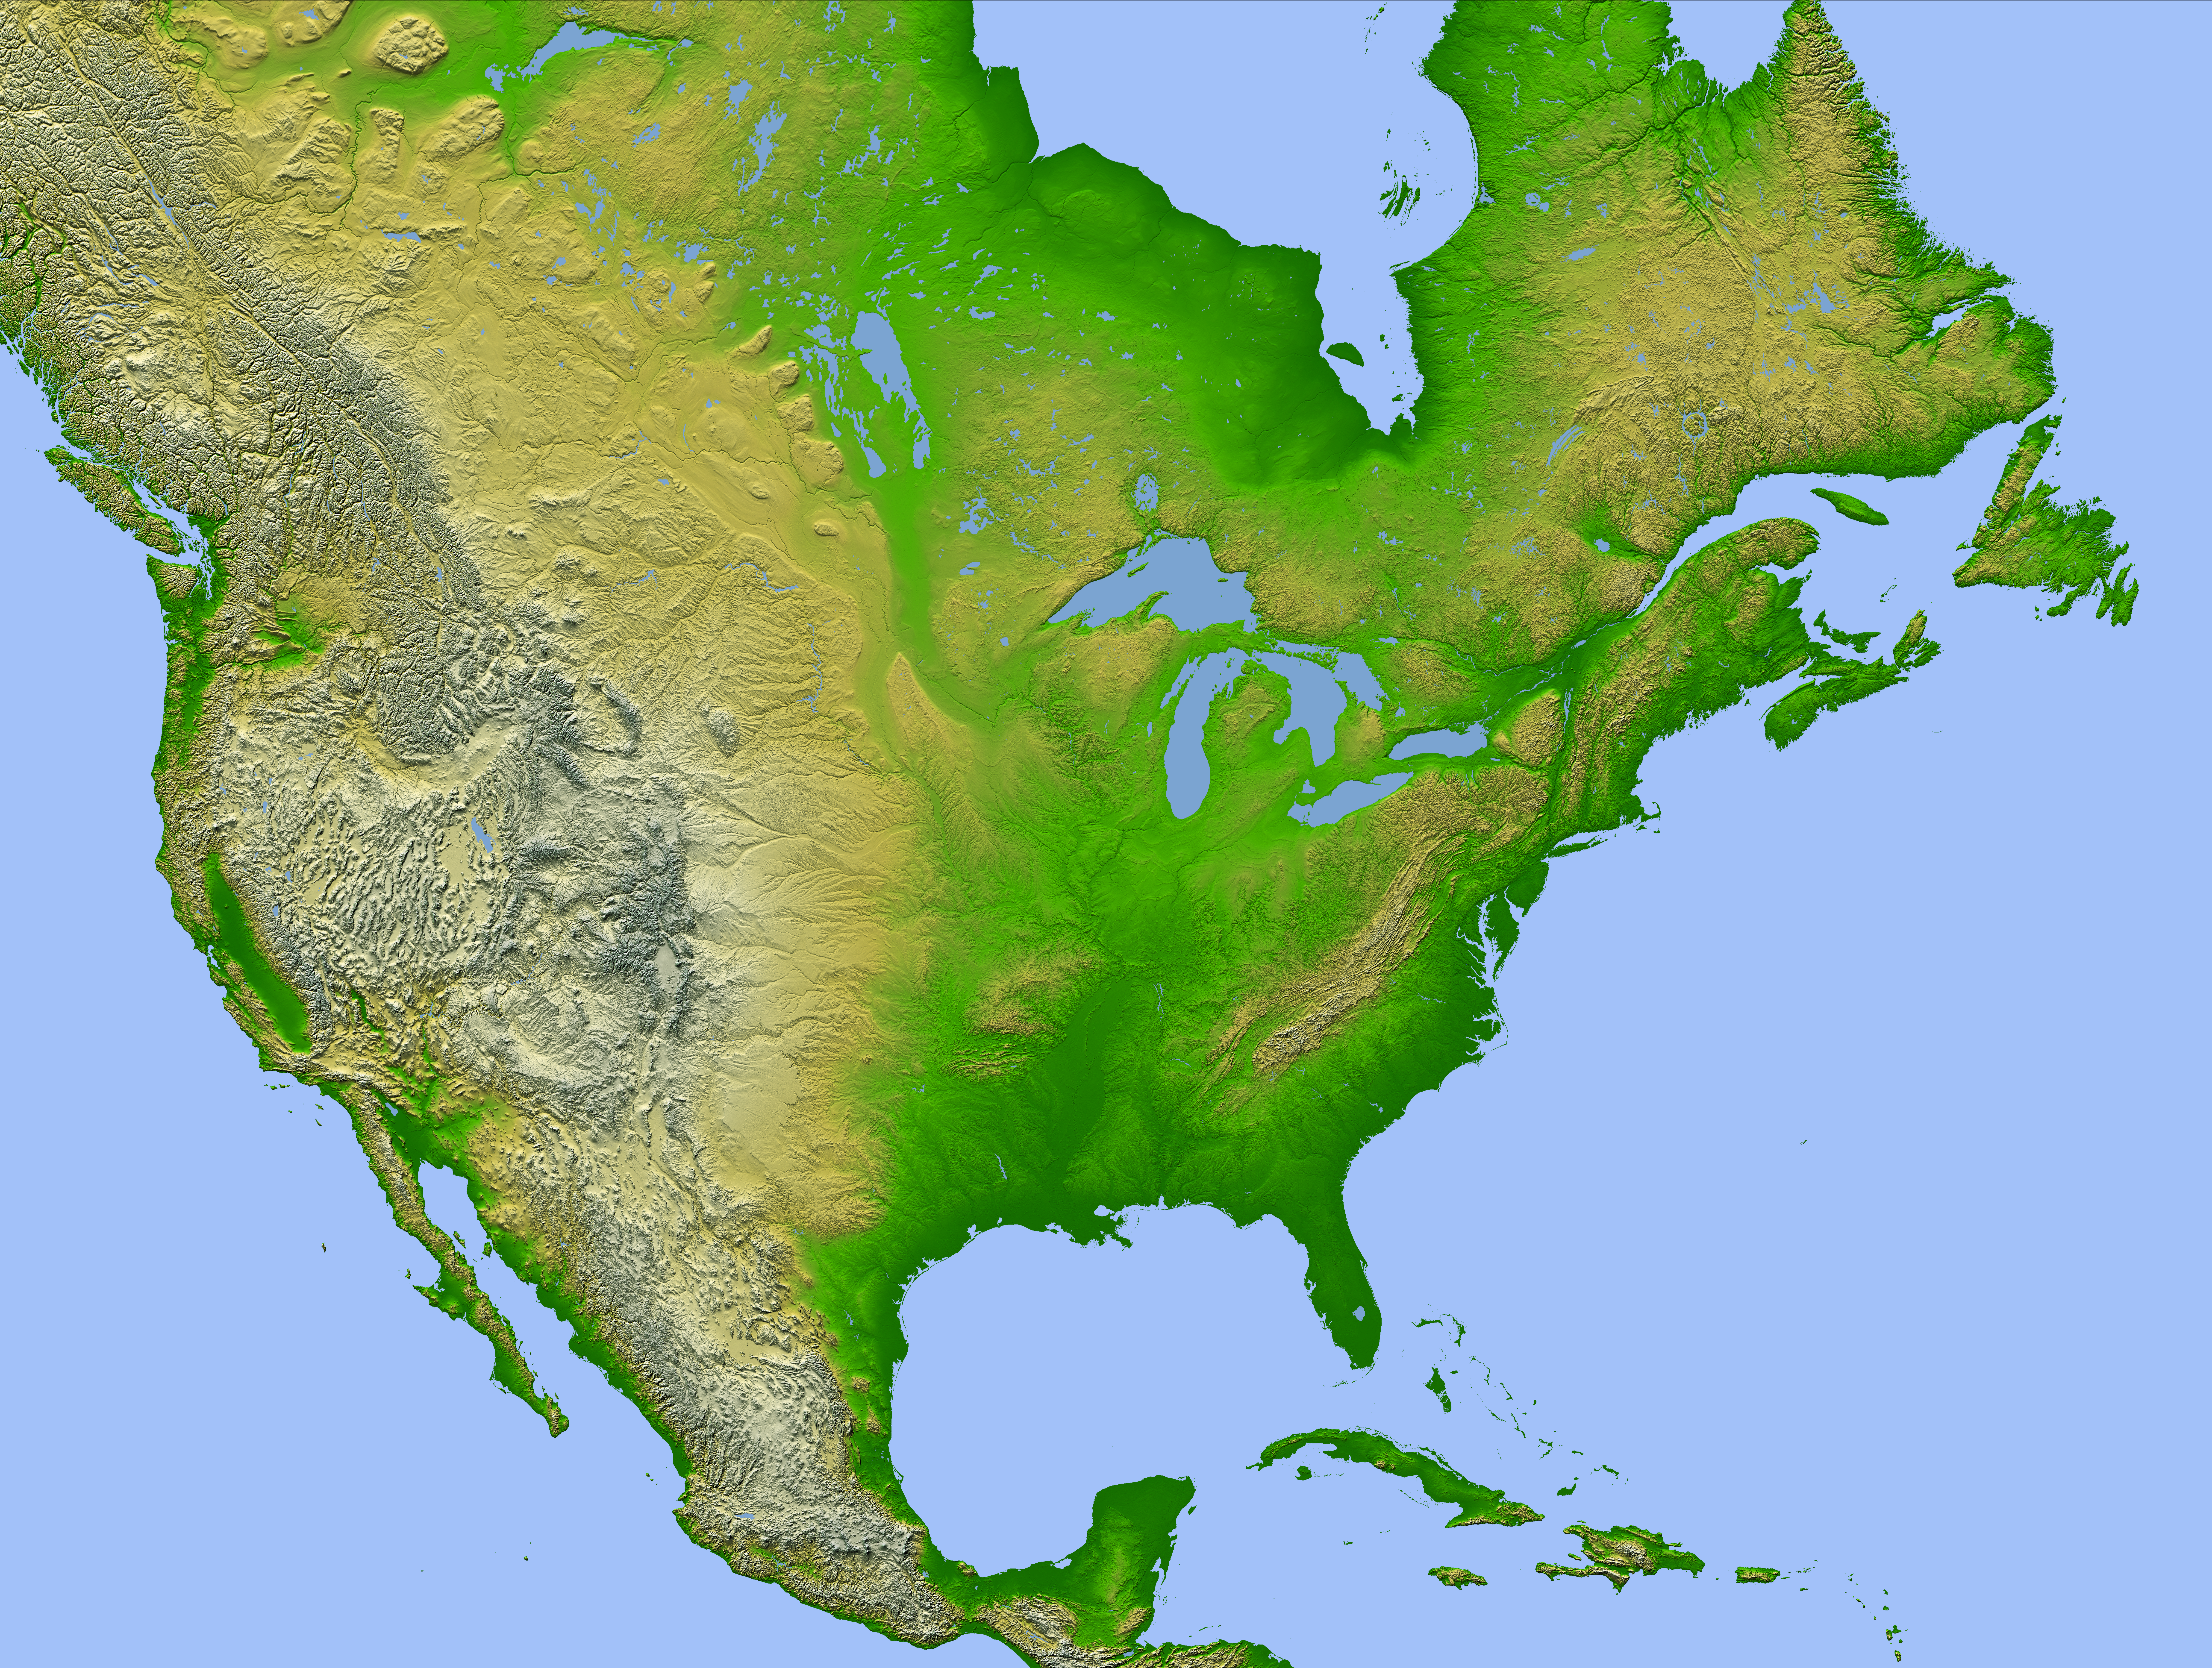

Shaded Relief with Height as Color, North America

This image of North America was generated with data from the Shuttle Radar Topography Mission (SRTM). For this broad view the resolution of the data was first reduced to 30 arcseconds (about 928 meters north-south and 736 meters east-west in central North America), matching the best previously existing global digital topographic data set called GTOPO30. The data were then resampled to a Mercator projection with approximately square pixels (about one kilometer, or 0.6 miles, on each side). Even at this decreased resolution the variety of landforms comprising the North American continent is readily apparent.

Active tectonics (structural deformation of the Earth’s crust) along and near the Pacific — North American plate boundary creates the great topographic relief seen along the Pacific coast. Earth’s crustal plates converge in southern Mexico and in the northwest United States, melting the crust and producing volcanic cones. Along the California coast, the plates are sliding laterally past each other, producing a pattern of slices within the San Andreas fault system. And, where the plates are diverging, the crust appears torn apart as one huge tear along the Gulf of California (northwest Mexico), and as the several fractures comprising the Basin and Range province (in and around Nevada).

Across the Great Plains, erosional patterns dominate, with streams channels surrounding and penetrating the remnants of older smooth slopes east of the Rocky Mountains. This same erosion process is exposing the bedrock structural patterns of the Black Hills in South Dakota and the Ozark Mountains in Arkansas. Lateral erosion and sediment deposition by the Mississippi River has produced the flatlands of the lower Mississippi Valley and the Mississippi Delta.

To the north, evidence of the glaciers of the last ice age is widely found, particularly east of the Canadian Rocky Mountains and around the Great Lakes. From northeastern British Columbia, across Alberta, Saskatchewan, and Manitoba to North Dakota and Minnesota, huge striations clearly show the flow pattern of the glaciers. And southwest of Lakes Michigan, Huron, and Erie, arcing ridges of sediment, called terminal moraines, show where glaciers dumped sediment at their melting ends.

In eastern Canada, New York, and New England, the terrain has been scoured by glaciers, and eroded by streams, particularly along fractures in the bedrock. In Labrador and Quebec, the Mistastin, Manicougan, and Clearwater Lakes meteor impact craters can also be seen. Further south, narrow curving ridges of upturned and eroded layered rocks form most of the Appalachian Mountains. In contrast, around the Caribbean Sea region (Yucatan, Florida, and the Bahamas), flat-lying, stable limestone platforms are common, while the most eastern islands of the Caribbean include active volcanoes along another convergence zone of tectonic plates.

Two visualization methods were combined to produce the image: shading and color coding of topographic height. The shade image was derived by computing topographic slope in the northwest-southeast direction, so that northwest slopes appear bright and southeast slopes appear dark. Color coding is directly related to topographic height, with green at the lower elevations, rising through yellow and tan, to white at the highest elevations.

Elevation data used in this image were acquired by the Shuttle Radar Topography Mission aboard the Space Shuttle Endeavour, launched on Feb. 11, 2000. SRTM used the same radar instrument that comprised the Spaceborne Imaging Radar-C/X-Band Synthetic Aperture Radar (SIR-C/X-SAR) that flew twice on the Space Shuttle Endeavour in 1994. SRTM was designed to collect 3-D measurements of the Earth’s surface. To collect the 3-D data, engineers added a 60-meter (approximately 200-foot) mast, installed additional C-band and X-band antennas, and improved tracking and navigation devices. The mission is a cooperative project between NASA, the National Imagery and Mapping Agency (NIMA) of the U.S. Department of Defense and the German and Italian space agencies. It is managed by NASA’s Jet Propulsion Laboratory, Pasadena, Calif., for NASA’s Earth Science Enterprise, Washington, D.C.

Location: 15 to 60 degrees North latitude, 50 to 130 degrees West longitude
Orientation: North toward the top, Mercator projection
Image Data: shaded and colored SRTM elevation model
Original Data Resolution: SRTM 1 arcsecond (about 30 meters or 98 feet)
Date Acquired: February 2000

Credit: NASA/JPL